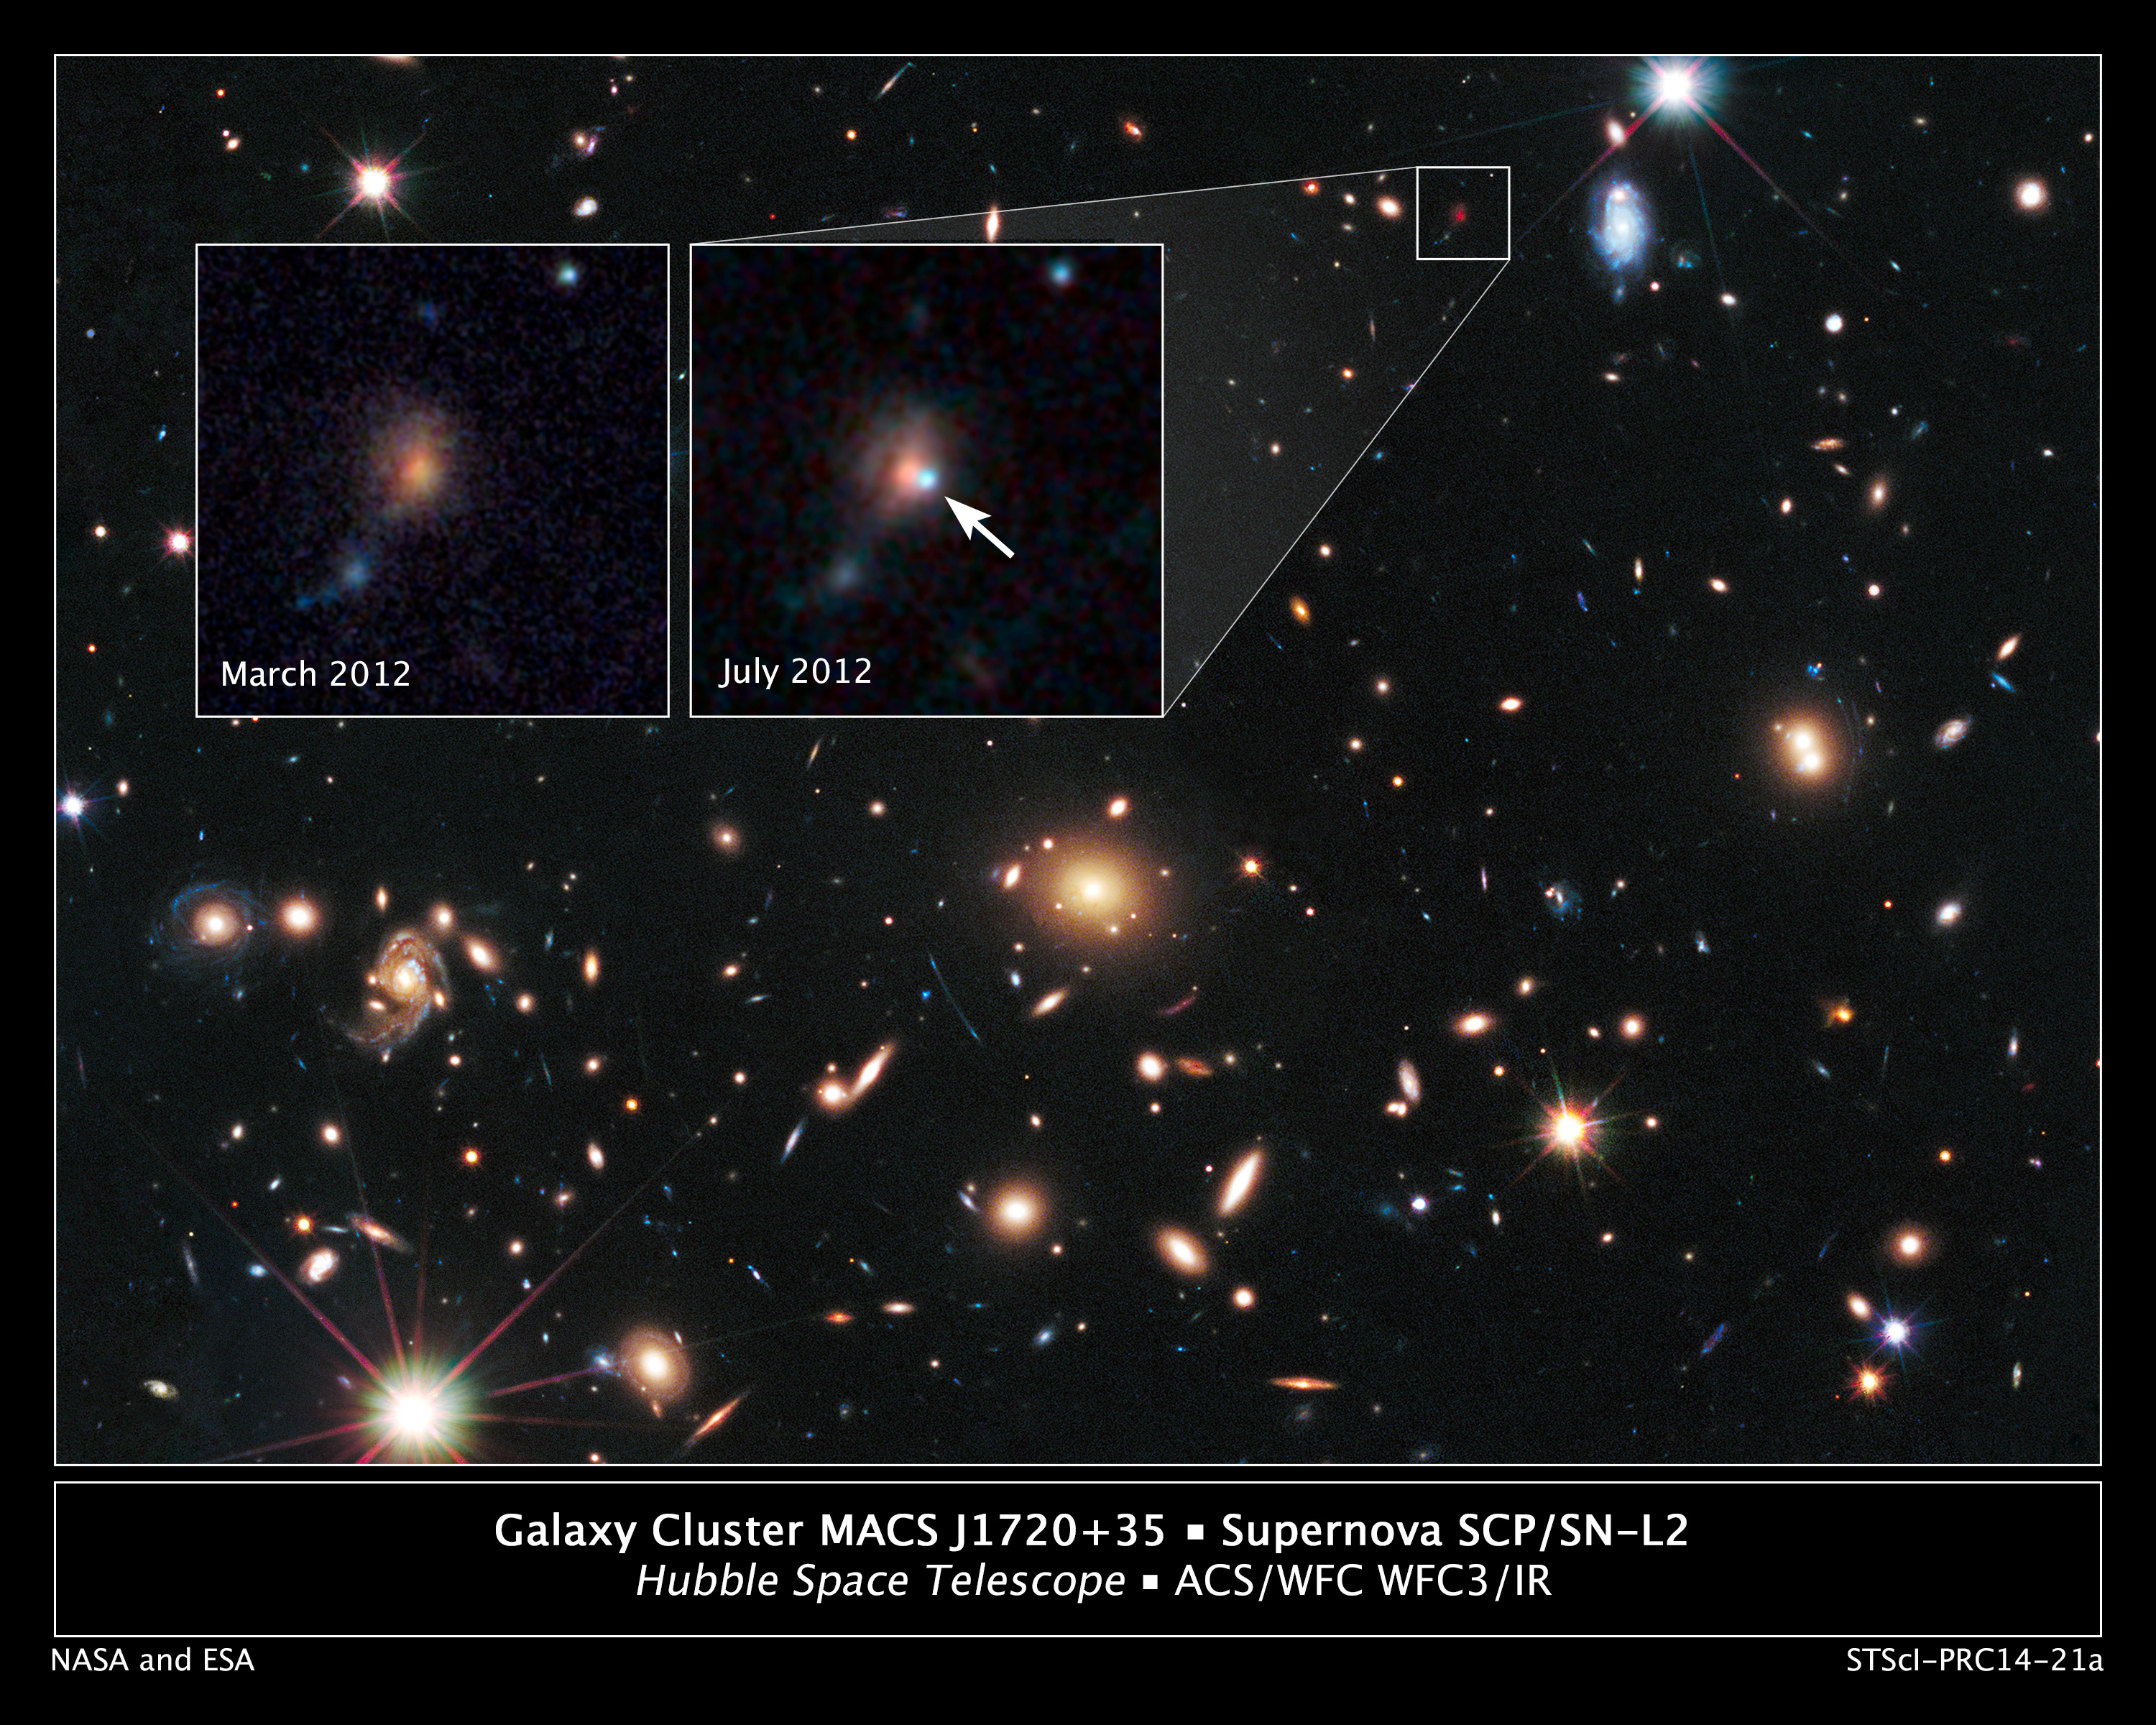

Remote Supernova Magnified by Massive Galaxy Cluster MACSJ1720

The heart of a vast cluster of galaxies called MACS J1720+35 is shown in this image, taken in visible and near-infrared light by NASA's Hubble Space Telescope.

The galaxy cluster is so massive that its gravity distorts, brightens, and magnifies light from more-distant objects behind it, an effect called gravitational lensing. The small white box at upper right marks the location of an exploding star called a supernova, located behind the cluster.

An enlarged view of the supernova, catalogued as SCP/SN-L2, is shown in the inset image at top right, taken during July 2012. An arrow marks the location of the supernova, which resides near the bright core of the host galaxy. The supernova is seen as it appeared 7.7 billion years ago. The image was taken in near-infrared light with Hubble's Wide Field Camera 3.

The inset image at top left, taken in March 2012, shows the same region before the supernova blast. This image underscores the transient nature of exploding stars. Astronomers combined observations taken in visible and near-infrared light with Hubble's Advanced Camera for Surveys and Wide Field Camera 3 to make the image. The supernova is a member of a special class of exploding star called Type Ia, prized by astronomers because it provides a consistent level of peak brightness that makes it reliable for making distance estimates.

Finding a gravitationally lensed Type Ia supernova gives astronomers a unique opportunity to check the optical "prescription" of the foreground lensing cluster. The supernova is one of three exploding stars discovered in the Cluster Lensing And Supernova survey with Hubble (CLASH), and was followed up as part of a Supernova Cosmology Project HST program. CLASH is a Hubble census that probed the distribution of dark matter in 25 galaxy clusters. Dark matter cannot be seen directly but is believed to make up most of the universe's matter.

The image of the galaxy cluster was taken between March and June 2012 by Hubble's Wide Field Camera 3 and Advanced Camera for Surveys.

Credit: NASA, ESA, S. Perlmutter (UC Berkeley, LBNL), A. Koekemoer (STScI), M. Postman (STScI), A. Riess (STScI/JHU), J. Nordin (LBNL, UC Berkeley), D. Rubin (Florida State University), and C. McCully (Rutgers University); Photo Credit: NASA, ESA, S. Perlmutter (UC Berkeley, LBNL), A. Koekemoer (STScI), M. Postman (STScI), A. Riess (STScI/JHU), J. Nordin (LBNL, UC Berkeley), D. Rubin (Florida State University), and C. McCully (Rutgers University) Science Credit: NASA, ESA, the Supernova Cosmology Project [J. Nordin (E.O. Lawrence Berkeley National Lab/University of California, Berkeley), D. Rubin (Florida State University), J. Richard (University of Lyon), E. Rykoff (Kavli Institute for Particle Astrophysics and Cosmology, SLAC National Accelerator Laboratory), G. Aldering (E.O. Lawrence Berkeley National Lab), R. Amanullah (The Oskar Klein Centre, Stockholm University), H. Atek (École Polytechnique Fédérale de Lausanne), K. Barbary (Argonne National Laboratory), S. Deustua (STScI), H. Fakhouri (E.O. Lawrence Berkeley National Lab/University of California, Berkeley), A. Fruchter (STScI), A. Goobar (The Oskar Klein Centre, Stockholm University), I. Hook (University of Oxford/INAF-Osservatorio Astronomico di Roma), E. Hsiao (Carnegie Observatories, Chile), X. Huang (University of California, Berkeley/University of San Francisco) J.-P. Kneib (École Polytechnique Fédérale de Lausanne/Laboratoire d'Astrophysique de Marseille), C. Lidman (Australian Astronomical Observatory), J. Meyers (Stanford University), S. Perlmutter and C. Saunders (E.O. Lawrence Berkeley National Lab/University of California, Berkeley), A. Spadafora (E.O. Lawrence Berkeley National Lab), and N. Suzuki (Kavli Institute for the Physics and Mathematics of the Universe, University of Tokyo)], and the CLASH Team [B. Patel, C. McCully, and S. Jha (Rutgers University), S. Rodney and D. Jones (Johns Hopkins University), O. Graur (Johns Hopkins University/Tel Aviv University/American Museum of Natural History/New York University), J. Merten (Jet Propulsion Laboratory), A. Zitrin (California Institute of Technology), A. Riess (STScI/Johns Hopkins University), T. Matheson (National Optical Astronomy Observatory), M. Sako (University of Pennsylvania), T. W.-S. Holoien (Rutgers University), M. Postman and D. Coe (STScI), M. Bartelmann (University of Heidelberg), I. Balestra (INAF-Osservatorio Astronomico di Trieste/INAF- Osservatorio Astronomico di Capodimonte), N. Benitez (Instituto de Astrofisica de Andalucia), R. Bouwens (Leiden Observatory), L. Bradley (STScI), T. Broadhurst (University of the Basque Country), S.B. Cenko (Goddard Space Flight Center/University of California, Berkeley), M. Donahue (Michigan State University), A. Filippenko (University of California, Berkeley), H. Ford (Johns Hopkins University), P. Garnavich (University of Notre Dame), C. Grillo (Niels Bohr Institute), L. Infante (Pontificia Universidad Catolica de Chile), S. Jouvel (Institut de Ciències de l'Espai), D. Kelson (Observatories of the Carnegie Institution of Washington), A. Koekemoer (STScI), O. Lahav (University College, London), D. Lemze (Johns Hopkins University), D. Maoz (Tel Aviv University), E. Medezinski (Johns Hopkins University), P. Melchior (Ohio State University), M. Meneghetti (INAF-Osservatorio Astronomico di Bologna), A. Molino (Instituto de Astrofisica de Andalucia), J. Moustakas (Siena College), M. Nonino (INAF-Osservatorio Astronomico di Trieste), P. Rosati (Universita di Ferrara/ESO), S. Seitz (Universitats-Sternwarte), L. Strolger (STScI), K. Umetsu (Academia Sinica), and W. Zheng (Johns Hopkins University)]